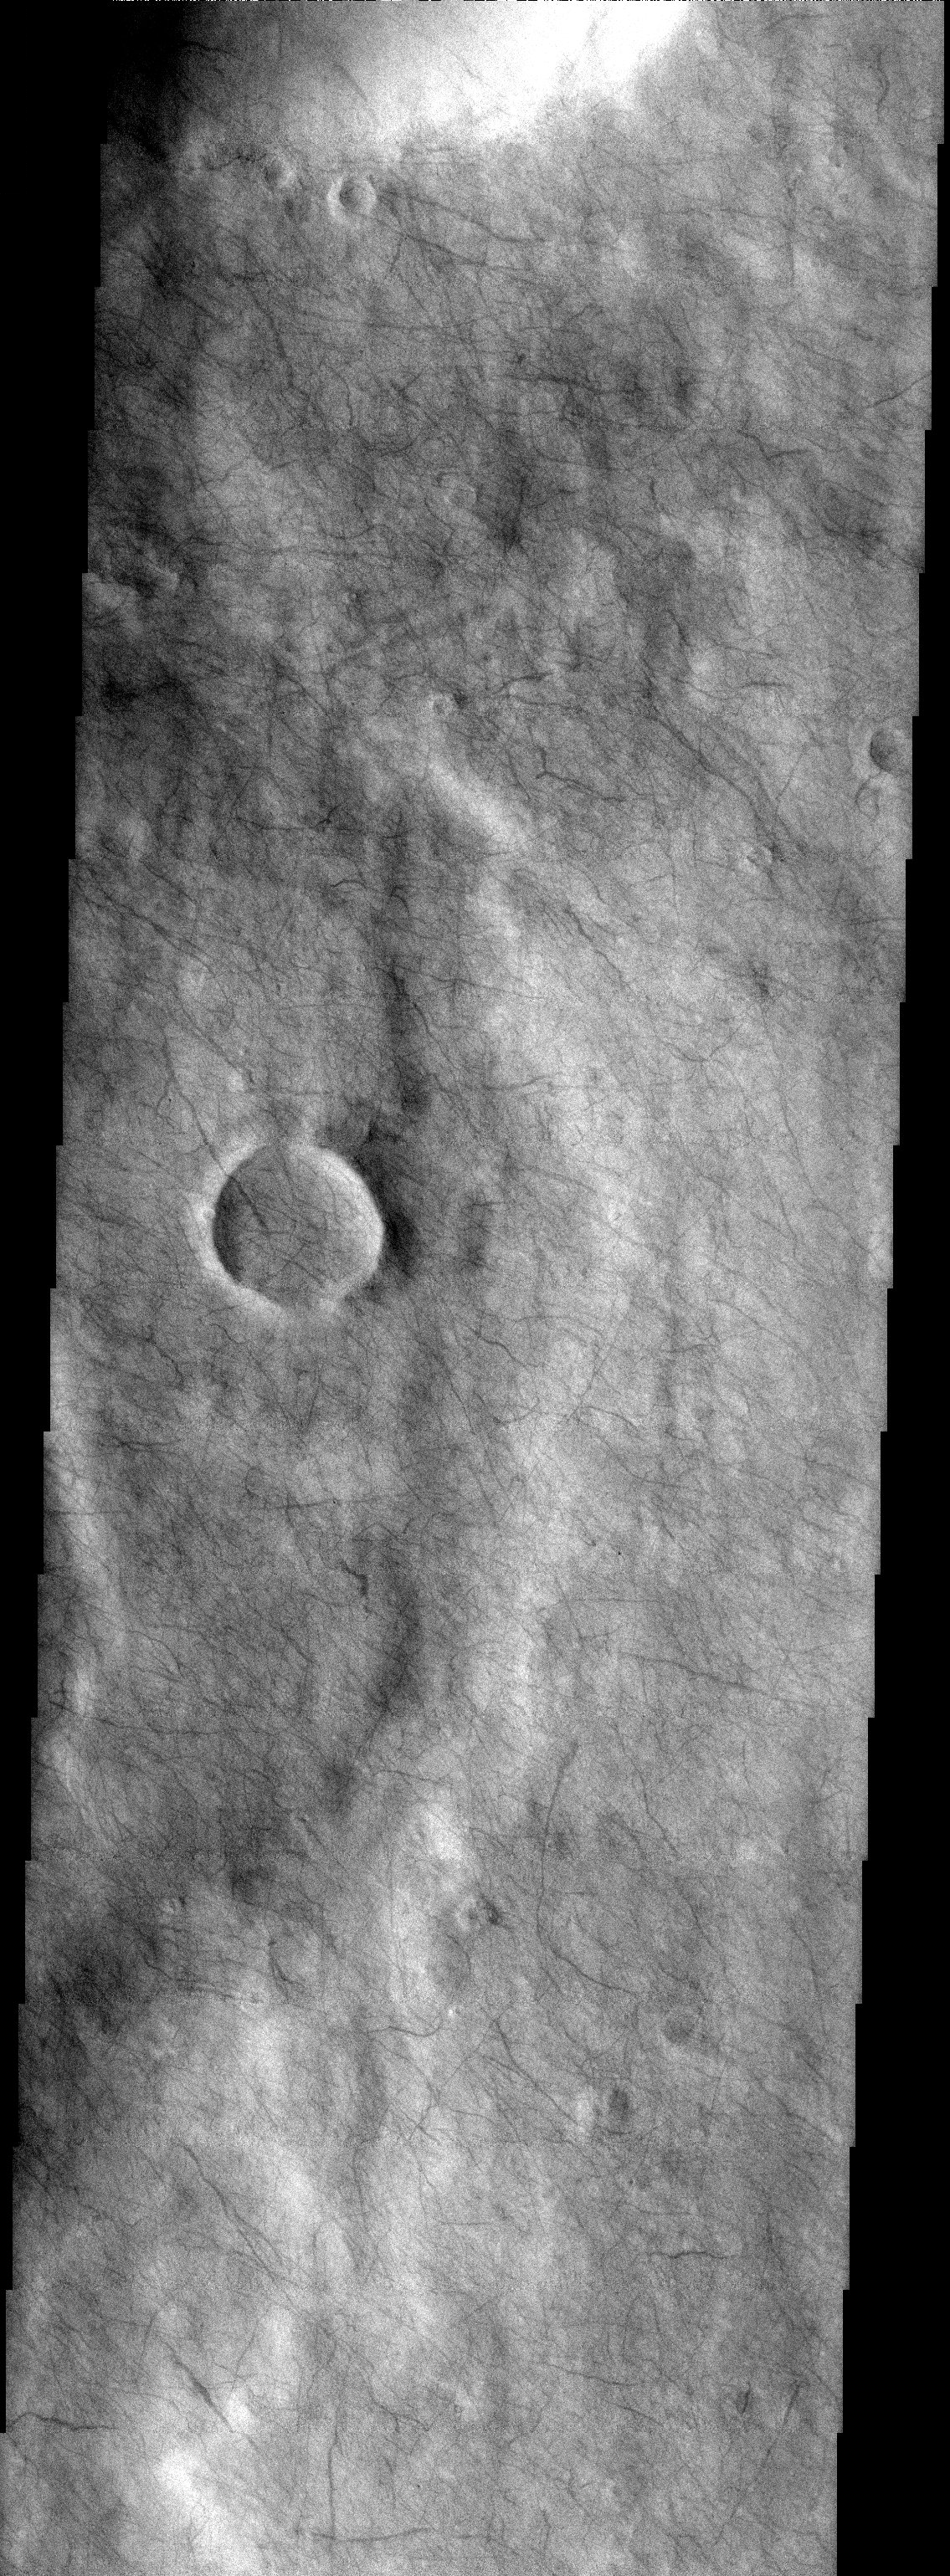

Martian Tracery

Released 30 September 2003

Deep in the southern highlands, the work of innumerable dust devils produces a cobweb-like pattern of tracks across the Martian surface. The spinning atmospheric vortices commonly called dust devils are like mini tornadoes that vacuum up the dust from the surface to expose darker material in their wake. Dust devil tracks are among the most recent features on Mars and are continually forming.

Image information: VIS instrument. Latitude -55.6, Longitude 203.9 East (156.1 West). 19 meter/pixel resolution.

Note: this THEMIS visual image has not been radiometrically nor geometrically calibrated for this preliminary release. An empirical correction has been performed to remove instrumental effects. A linear shift has been applied in the cross-track and down-track direction to approximate spacecraft and planetary motion. Fully calibrated and geometrically projected images will be released through the Planetary Data System in accordance with Project policies at a later time.

NASA’s Jet Propulsion Laboratory manages the 2001 Mars Odyssey mission for NASA’s Office of Space Science, Washington, D.C. The Thermal Emission Imaging System (THEMIS) was developed by Arizona State University, Tempe, in collaboration with Raytheon Santa Barbara Remote Sensing. The THEMIS investigation is led by Dr. Philip Christensen at Arizona State University. Lockheed Martin Astronautics, Denver, is the prime contractor for the Odyssey project, and developed and built the orbiter. Mission operations are conducted jointly from Lockheed Martin and from JPL, a division of the California Institute of Technology in Pasadena.

Credit: NASA/JPL/Arizona State University